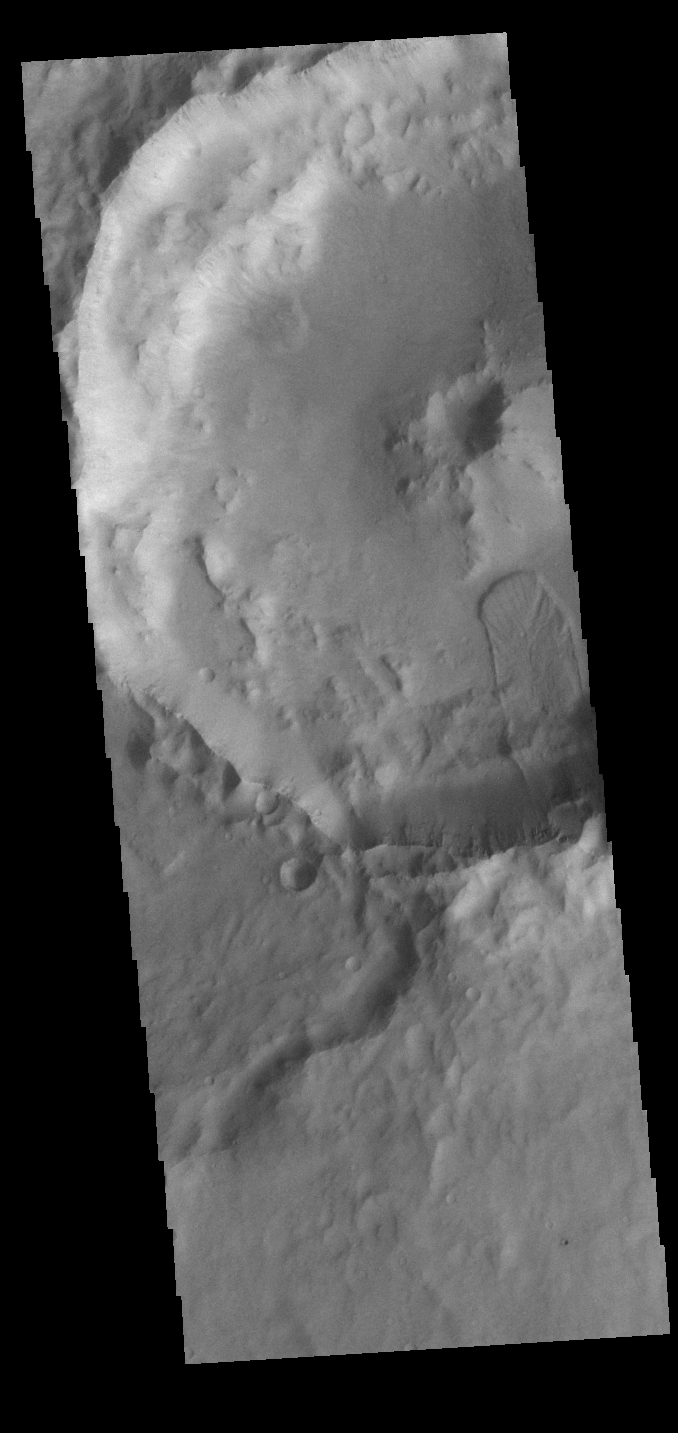

Terra Cimmeria Crater Landslide

Today’s VIS image shows a part of an unnamed crater in Terra Cimmeria. The finger-like projection from the southern rim towards the central peak is a landslide deposit.

Credit: NASA/JPL-Caltech/ASU